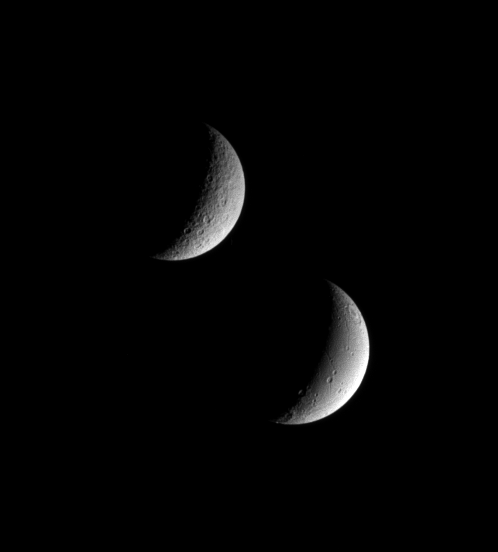

Seeing Double

Saturn’s sibling moons, Rhea and Dione, pose for the Cassini spacecraft in this view.

Even at this distance, it is easy to see that Dione (below) appears to have been geologically active in the more recent past, compared to Rhea (above). Dione’s smoother surface and linear depressions mark a contrast with Rhea’s cratered terrain.

Sunlit terrain seen on Rhea (1,528 kilometers, or 949 miles across) is on the moon’s Saturn-facing hemisphere. Lit terrain on Dione (1,126 kilometers, or 700 miles across) is on that moon’s leading hemisphere. North is up.

The image was taken in visible light with the Cassini spacecraft narrow-angle camera on Nov. 1, 2005, at a distance of approximately 1.8 million kilometers (1.1 million miles) from Rhea and 1.2 million kilometers (800,000 miles) from Dione. The image scale is 11 kilometers (7 miles) per pixel on Rhea and 7 kilometers (4 miles) per pixel on Dione.

The Cassini-Huygens mission is a cooperative project of NASA, the European Space Agency and the Italian Space Agency. The Jet Propulsion Laboratory, a division of the California Institute of Technology in Pasadena, manages the mission for NASA’s Science Mission Directorate, Washington, D.C. The Cassini orbiter and its two onboard cameras were designed, developed and assembled at JPL. The imaging operations center is based at the Space Science Institute in Boulder, Colo.

Credit: NASA/JPL/Space Science Institute